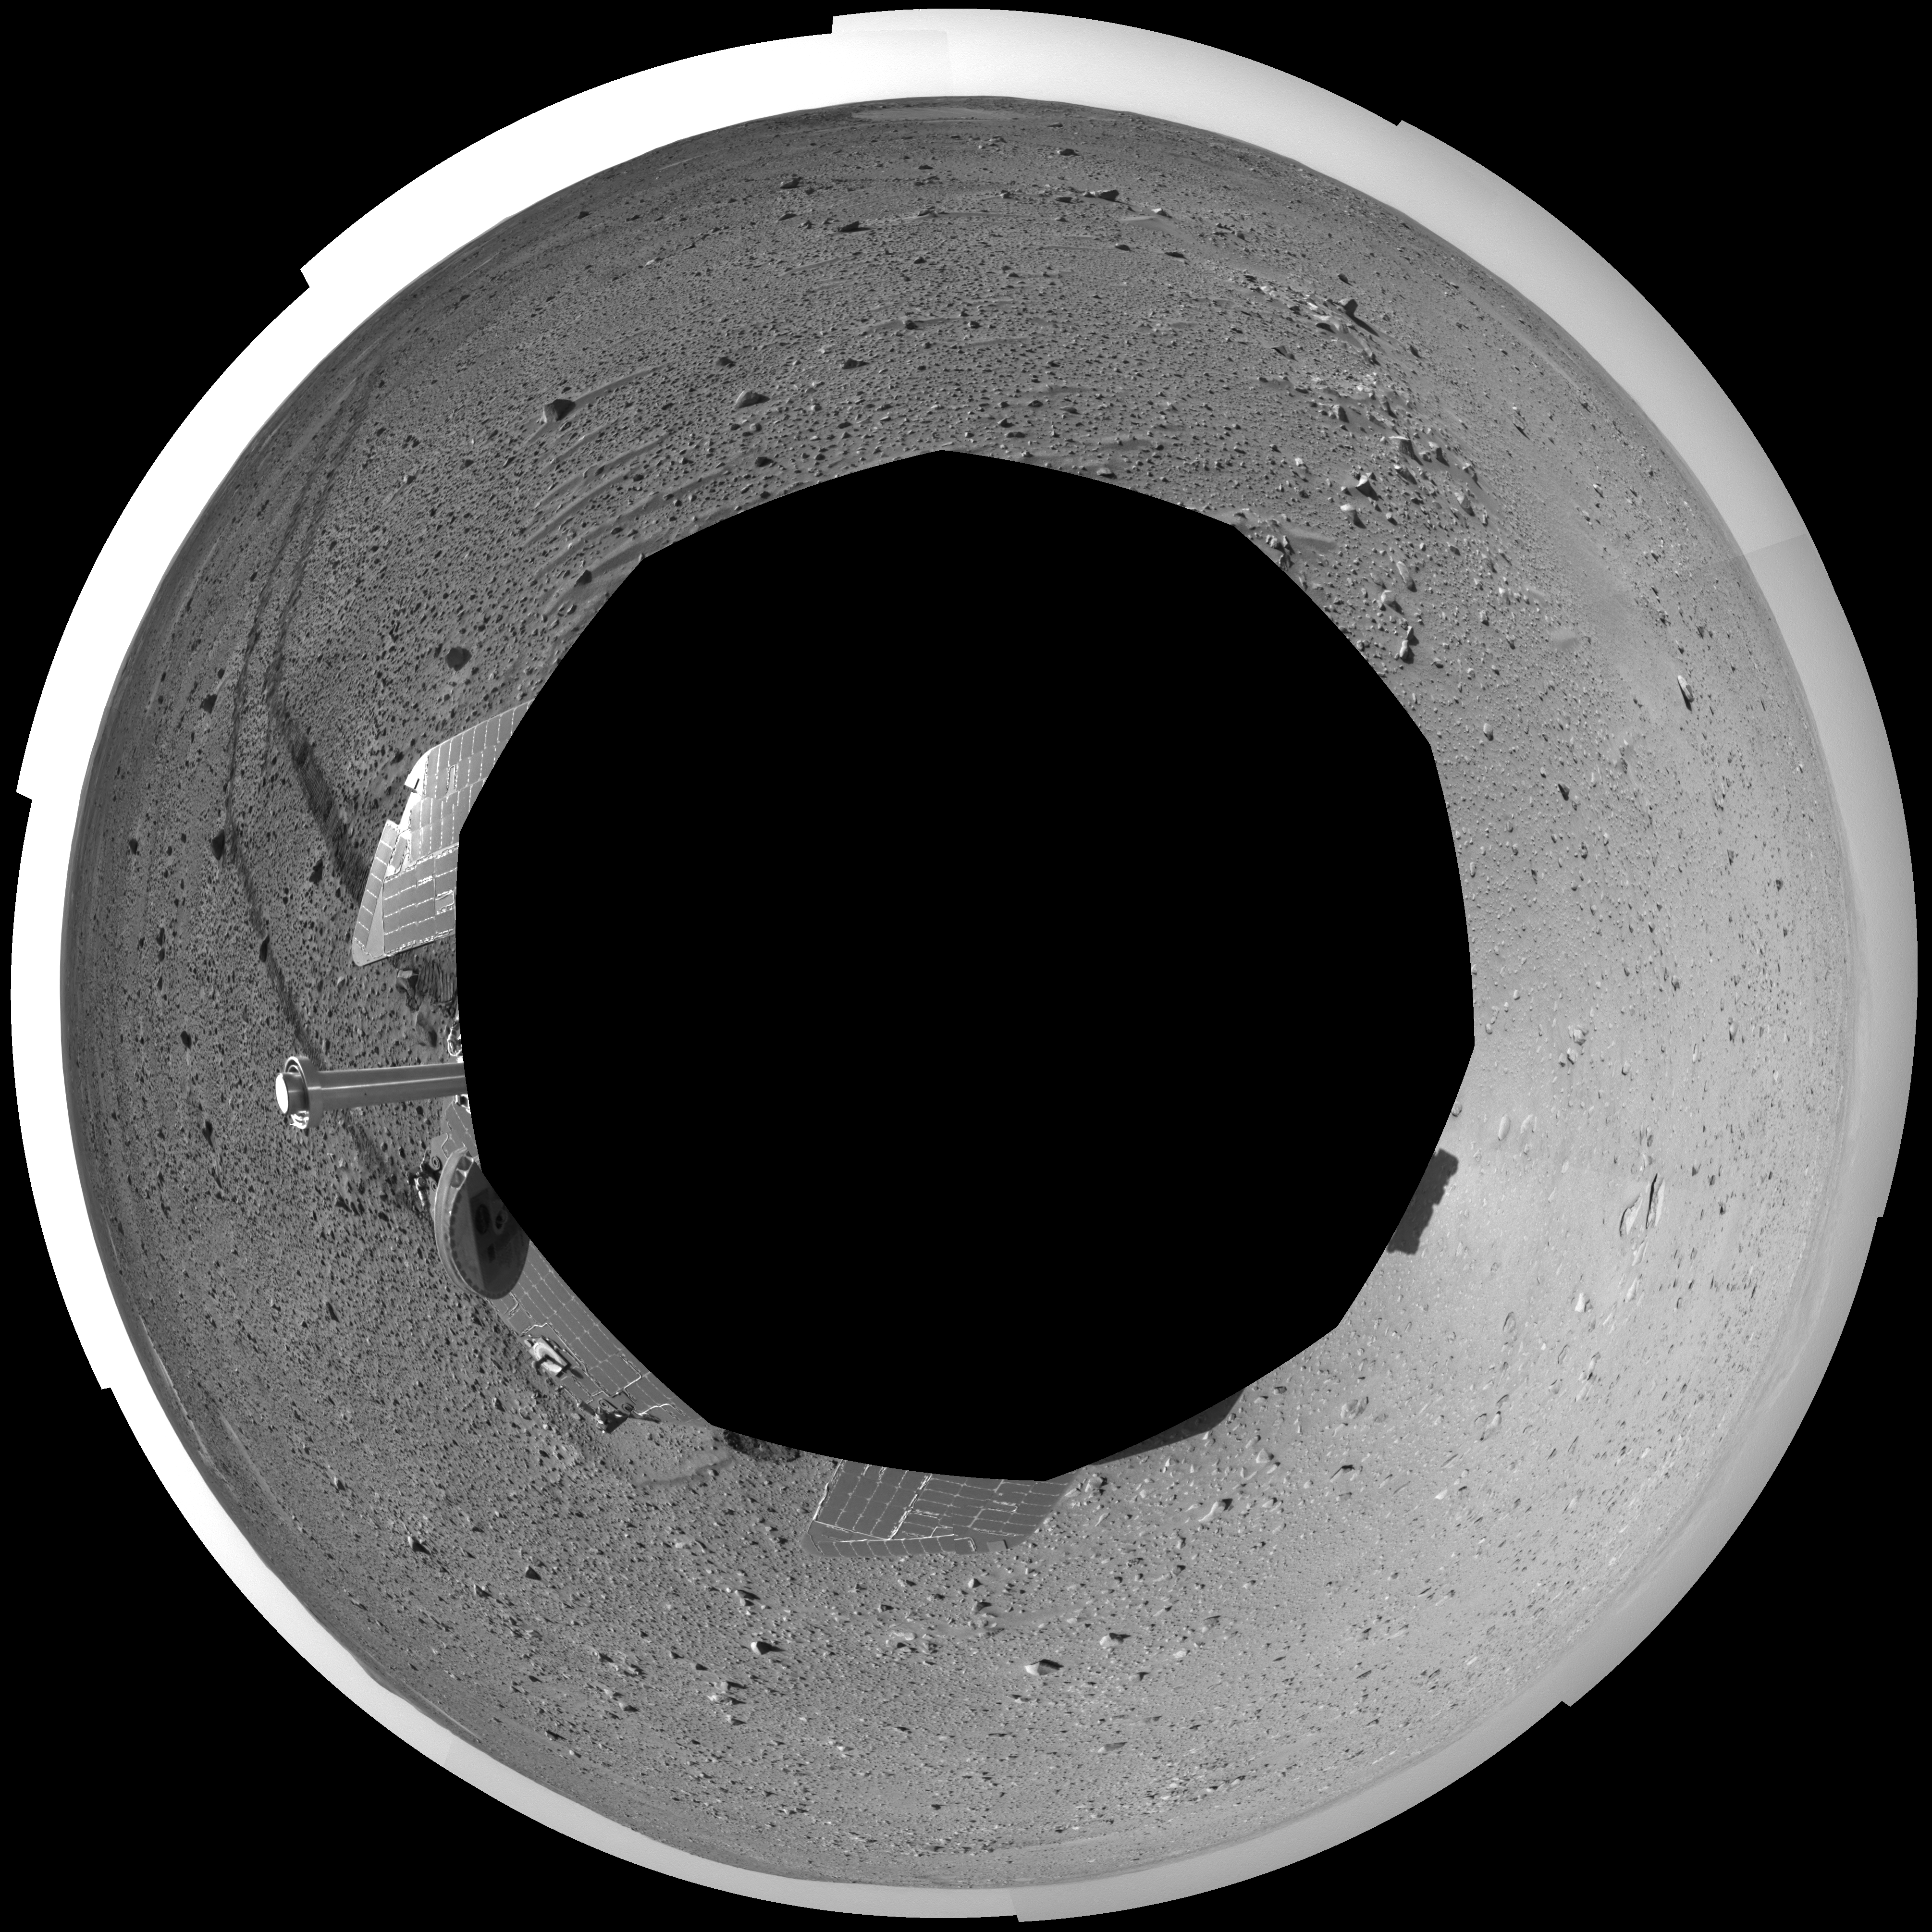

Spirit Keeps on Trekking (polar eye)

This polar-projection mosaic was created from navigation camera images that NASA’s Mars Exploration Rover Spirit acquired on sol 121 (May 6, 2004). Continuing its trek toward the “Columbia Hills,” Spirit drove 96.8 meters (318 feet) — half of which was performed in auto-navigation mode — and broke its record for the longest distance traveled in one sol. That drive brought the mission total to 1,669 meters (1.04 miles), flipping the rover’s odometer over the one-mile mark.

Credit: NASA/JPL